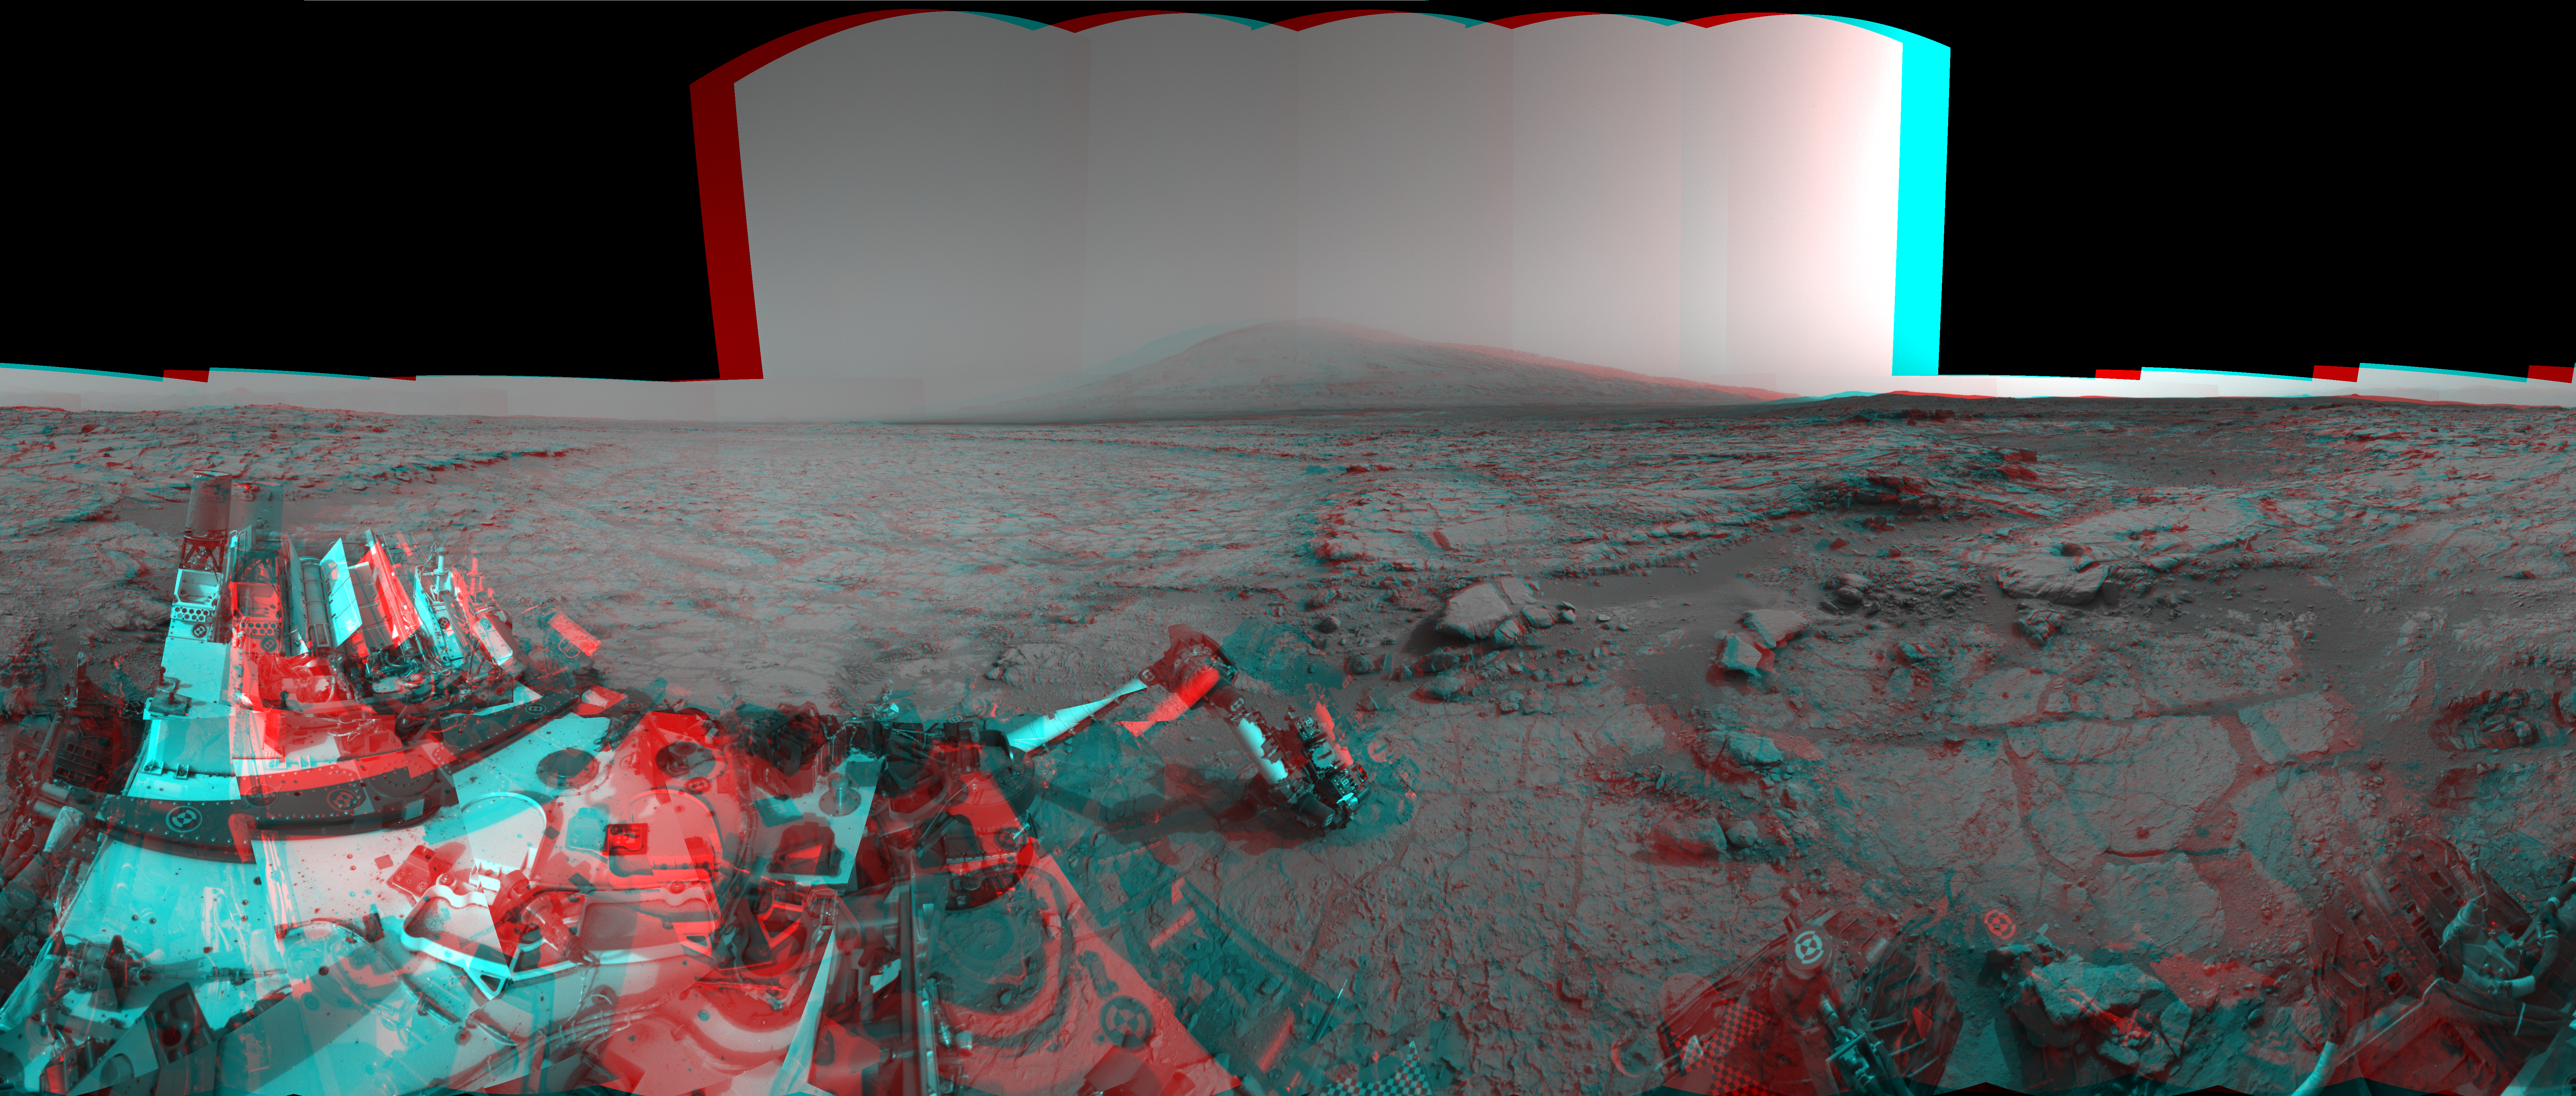

Mars Stereo View from “John Klein” to Mount Sharp (Raw)

Left and right eyes of the Navigation Camera (Navcam) in NASA’s Curiosity Mars rover took the dozens of images combined into this stereo scene of the rover and its surroundings. The component images were taken during the 166th, 168th and 169th Martian days, or sols, of Curiosity’s work on Mars (Jan. 23, 25 and 26, 2013). The scene appears three dimensional when viewed through red-blue glasses with the red lens on the left. It spans 360 degrees, with Mount Sharp on the southern horizon.

In the center foreground, the rover’s arm holds the tool turret above a target called “Wernecke” on the “John Klein” patch of pale-veined mudstone. On Sol 169, Curiosity used its dust-removing brush and Mars Hand Lens Imager (MAHLI) on Wernecke (see PIA16790). About two weeks later, Curiosity used its drill at a point about 1 foot (30 centimeters) to the right of Wernecke to collect the first drilled sample from the interior of a rock on Mars. This anaglyph was made with the images as captured by the Curiosity. Another version with the seams in the sky eliminated and cropped for optimal 3-D viewing can be seen at PIA16925.

NASA’s Jet Propulsion Laboratory, a division of the California Institute of Technology, Pasadena, manages the Mars Science Laboratory Project for NASA’s Science Mission Directorate, Washington. JPL designed and built the project’s Curiosity rover and the rover’s Navcam.

Credit: NASA/JPL-Caltech